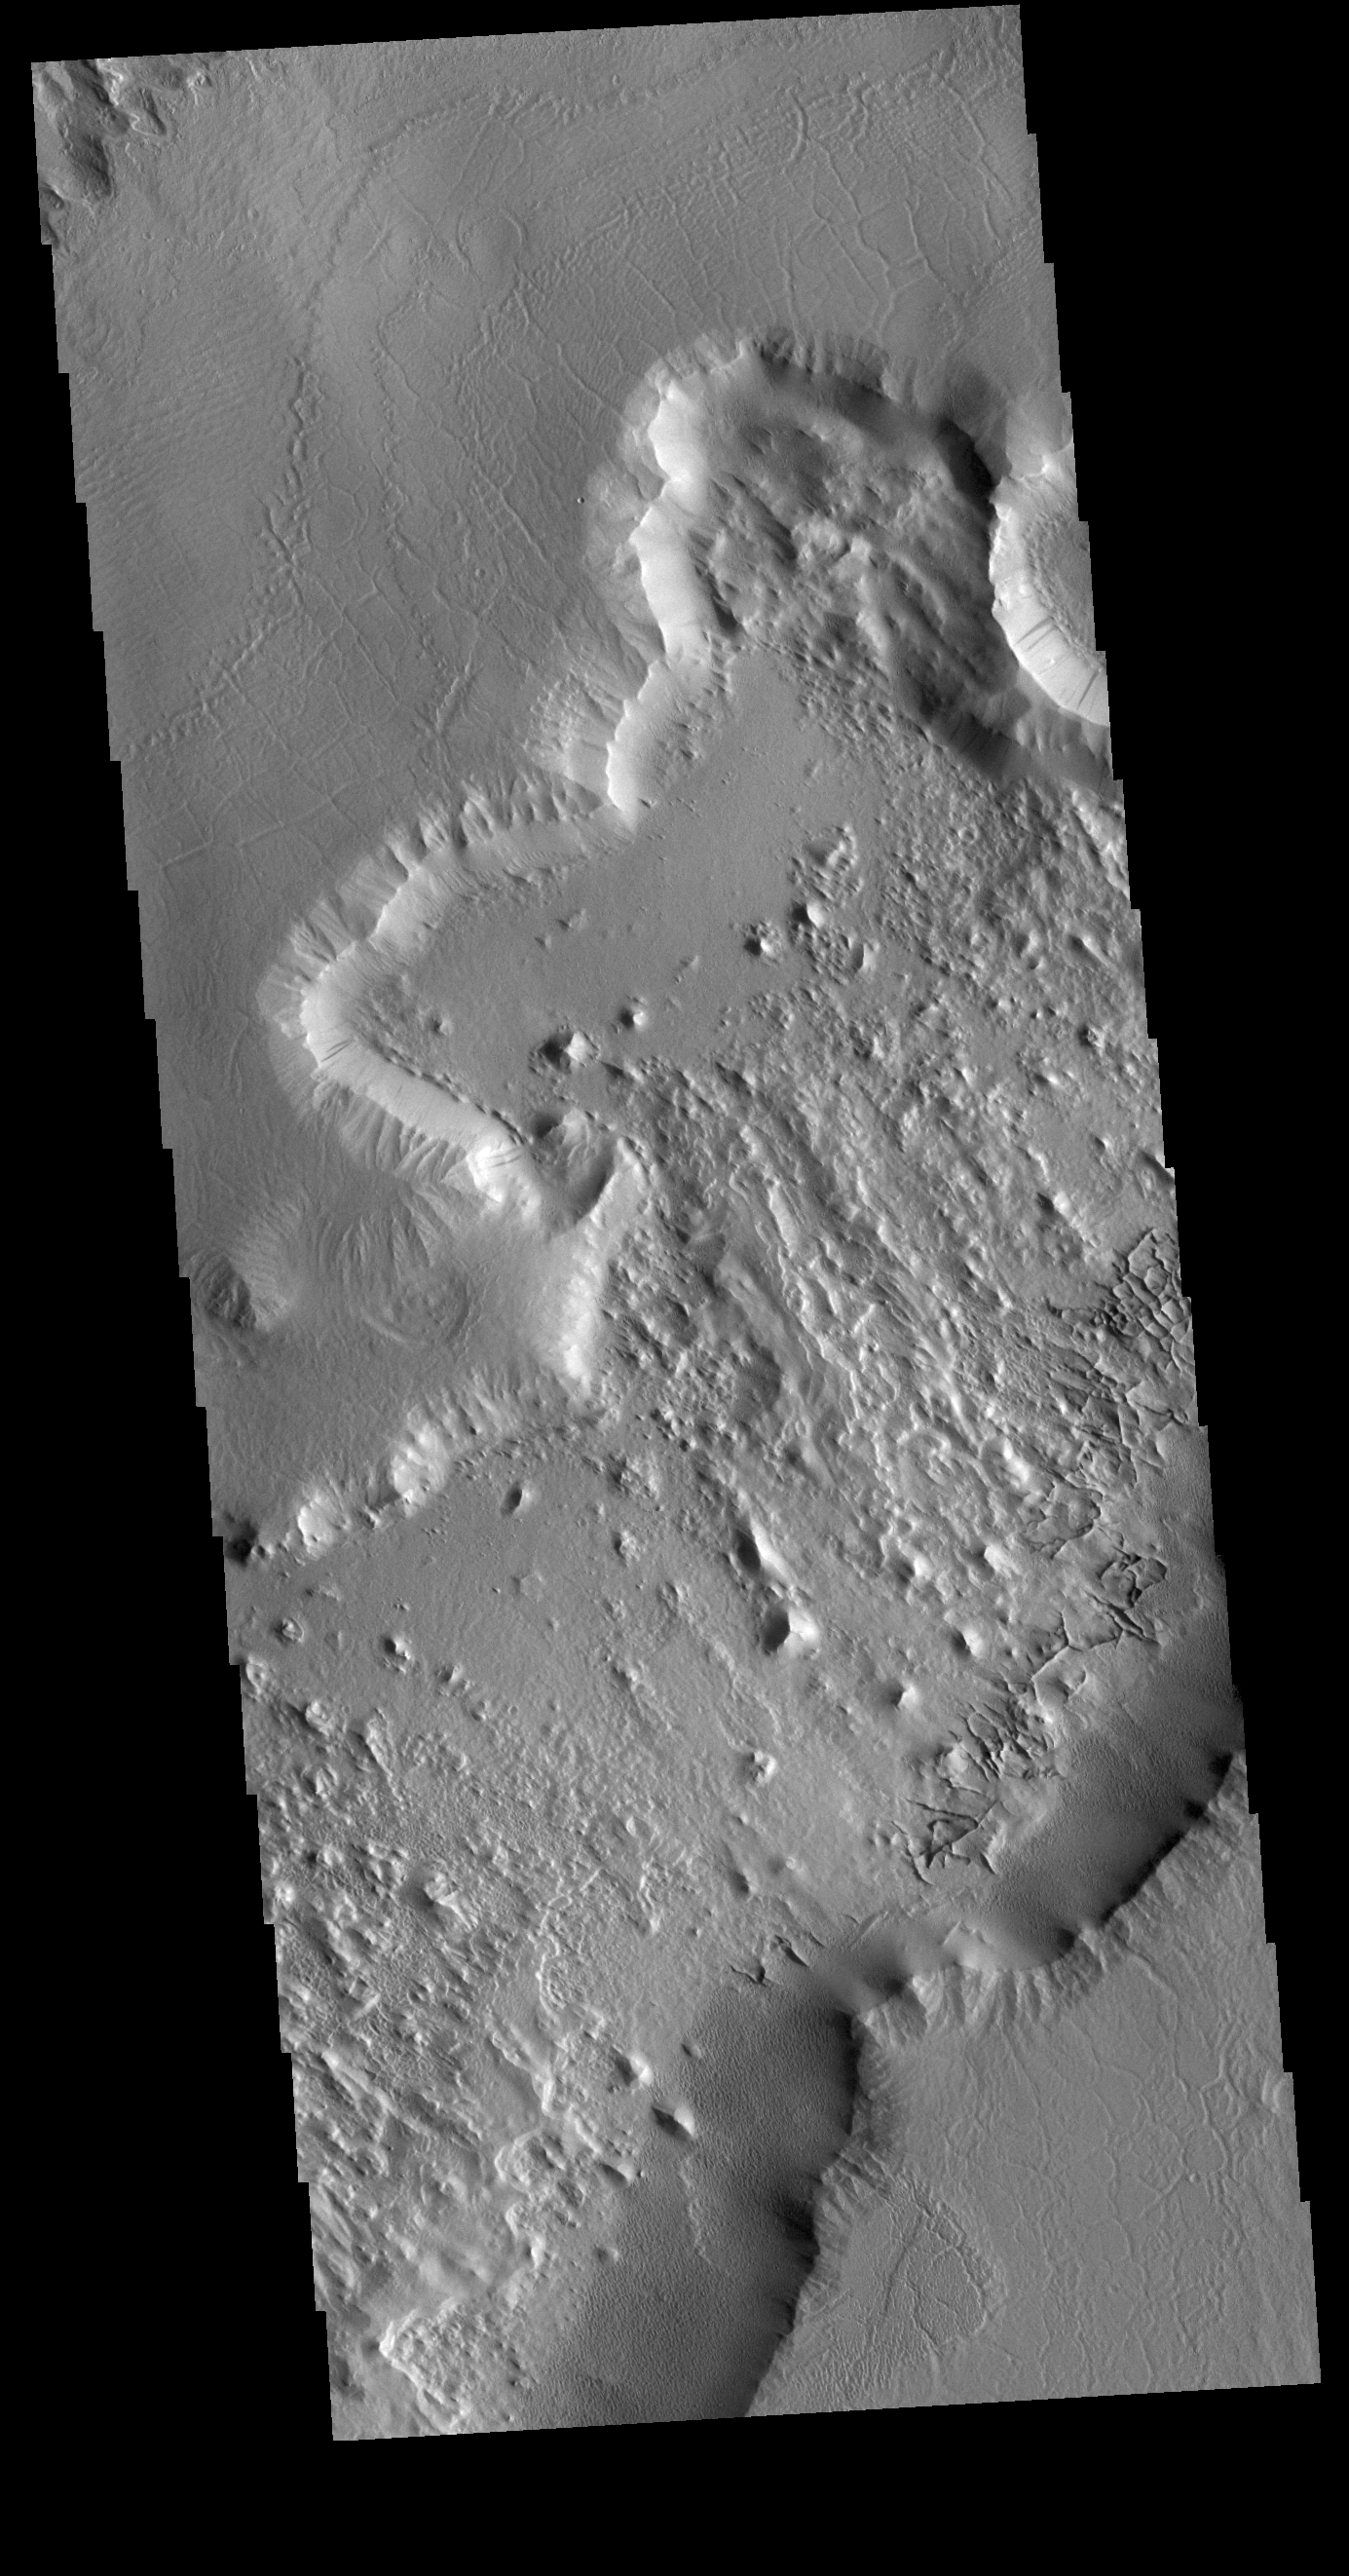

Many Textures

This VIS image is located at the northern end of Gordii Dorsum, where the surface slopes down into southern Amazonis Planitia. Within this image are several different surfaces and textures. At the top left of the image (ignoring the very tip) moving down towards the larger depression there are three different surfaces. There are two small, discontinuous ridges that parallel the depression that divide the three surfaces from each other. At the top the surface is uniformly wave like, in the middle, there is a region of shallow depressions, and in the third region the shallow lineations are more complex and a higher density of features. The lineations are largely parallel and radial to the large depression. The cliff face between the top of the image and the lower right consists of two levels. The upper cliff slopes gently to the edge of the lower cliff face, where the change in elevation is dramatic. Dark slope streaks are visible on the lower cliff face, and on both cliffs on the far right side. The floor of the large depression has a rough surface, with a general linear trend from the bottom right of the image to the uppper left corner. Along the bottom edge of the depression are a series of small intersecting ridges. These features typically represent fracture fill that is more resistant then the surrounding material, which are left as ridges when the surrounding materials are eroded away. At the base of the cliffs at the bottom of the image is a region of uniform texture, probably from erosion of the cliff forming material.

Credit: NASA/JPL-Caltech/ASU